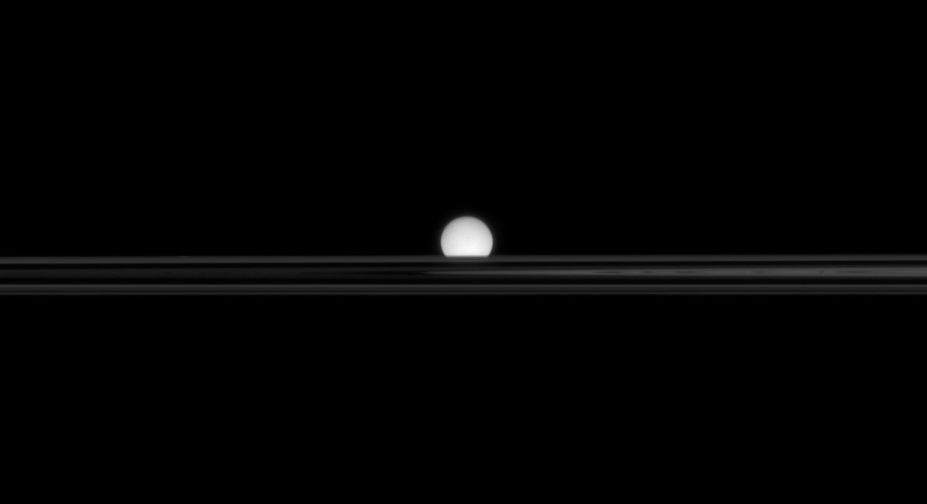

Enceladus in Hiding

From a low angle above Saturn’s rings, the Cassini spacecraft’s view of an icy moon is partly obscured.

The view looks toward Enceladus (505 kilometers, or 314 miles across) across the unilluminated side of the rings from less than a degree above the ringplane.

The image was taken in visible light with the Cassini spacecraft narrow-angle camera on Oct. 26, 2007. The view was obtained at a distance of approximately 1.6 million kilometers (1 million miles) from Enceladus. Image scale is 10 kilometers (6 miles) per pixel.

The Cassini-Huygens mission is a cooperative project of NASA, the European Space Agency and the Italian Space Agency. The Jet Propulsion Laboratory, a division of the California Institute of Technology in Pasadena, manages the mission for NASA’s Science Mission Directorate, Washington, D.C. The Cassini orbiter and its two onboard cameras were designed, developed and assembled at JPL. The imaging operations center is based at the Space Science Institute in Boulder, Colo.

Credit: NASA/JPL/Space Science Institute